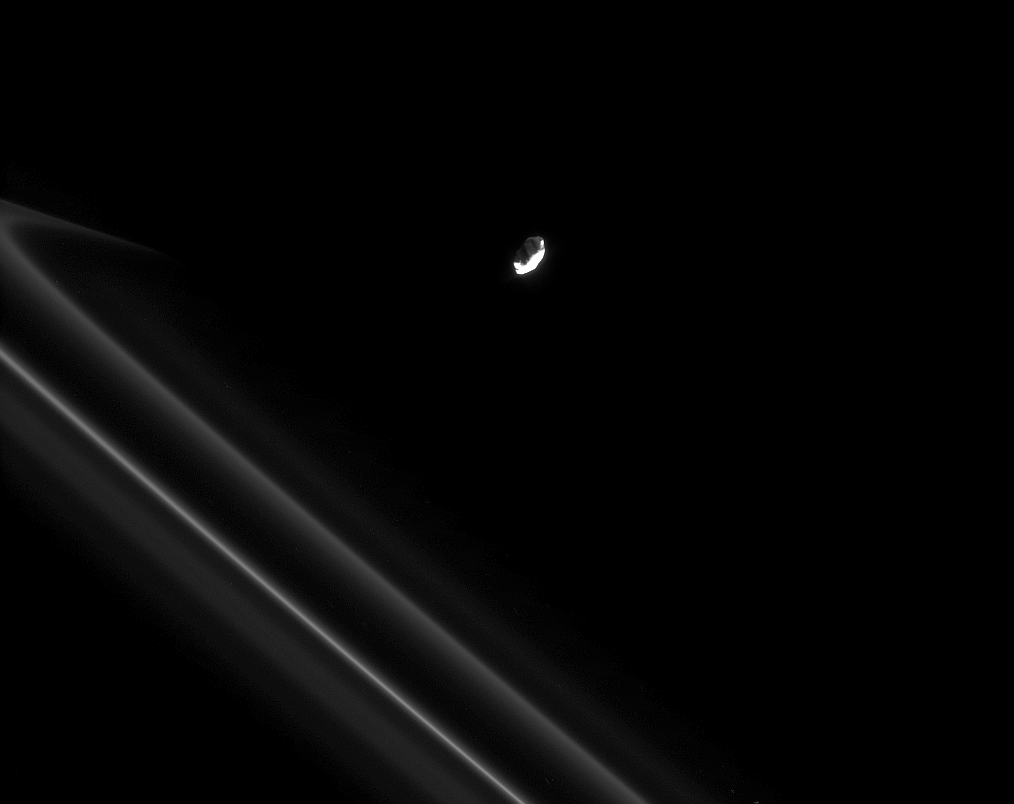

Streaming Away

Saturn’s moon Prometheus pulls away from an encounter with the narrow F ring, trailing a streamer of fine, icy particles behind it.

See PIA08397 for a movie of Prometheus creating a streamer in the F ring.

Prometheus (86 kilometers, or 53 miles across at its widest point) is lit by the Sun from lower right. Dim, reflected light from Saturn illuminates the moon from the top. Some hints of topography can be seen on the Saturn-lit side. The F-ring streamer is seen at left.

This view looks toward the unilluminated side of the rings from about 67 degrees above the ringplane. The image was taken in visible light with the Cassini spacecraft narrow-angle camera on May 25, 2008. The view was obtained at a distance of approximately 534,000 kilometers (332,000 miles) from Prometheus and at a Sun-Prometheus-spacecraft, or phase, angle of 92 degrees. Image scale is 3 kilometers (2 miles) per pixel.

The Cassini-Huygens mission is a cooperative project of NASA, the European Space Agency and the Italian Space Agency. The Jet Propulsion Laboratory, a division of the California Institute of Technology in Pasadena, manages the mission for NASA’s Science Mission Directorate, Washington, D.C. The Cassini orbiter and its two onboard cameras were designed, developed and assembled at JPL. The imaging operations center is based at the Space Science Institute in Boulder, Colo.

Credit: NASA/JPL/Space Science Institute